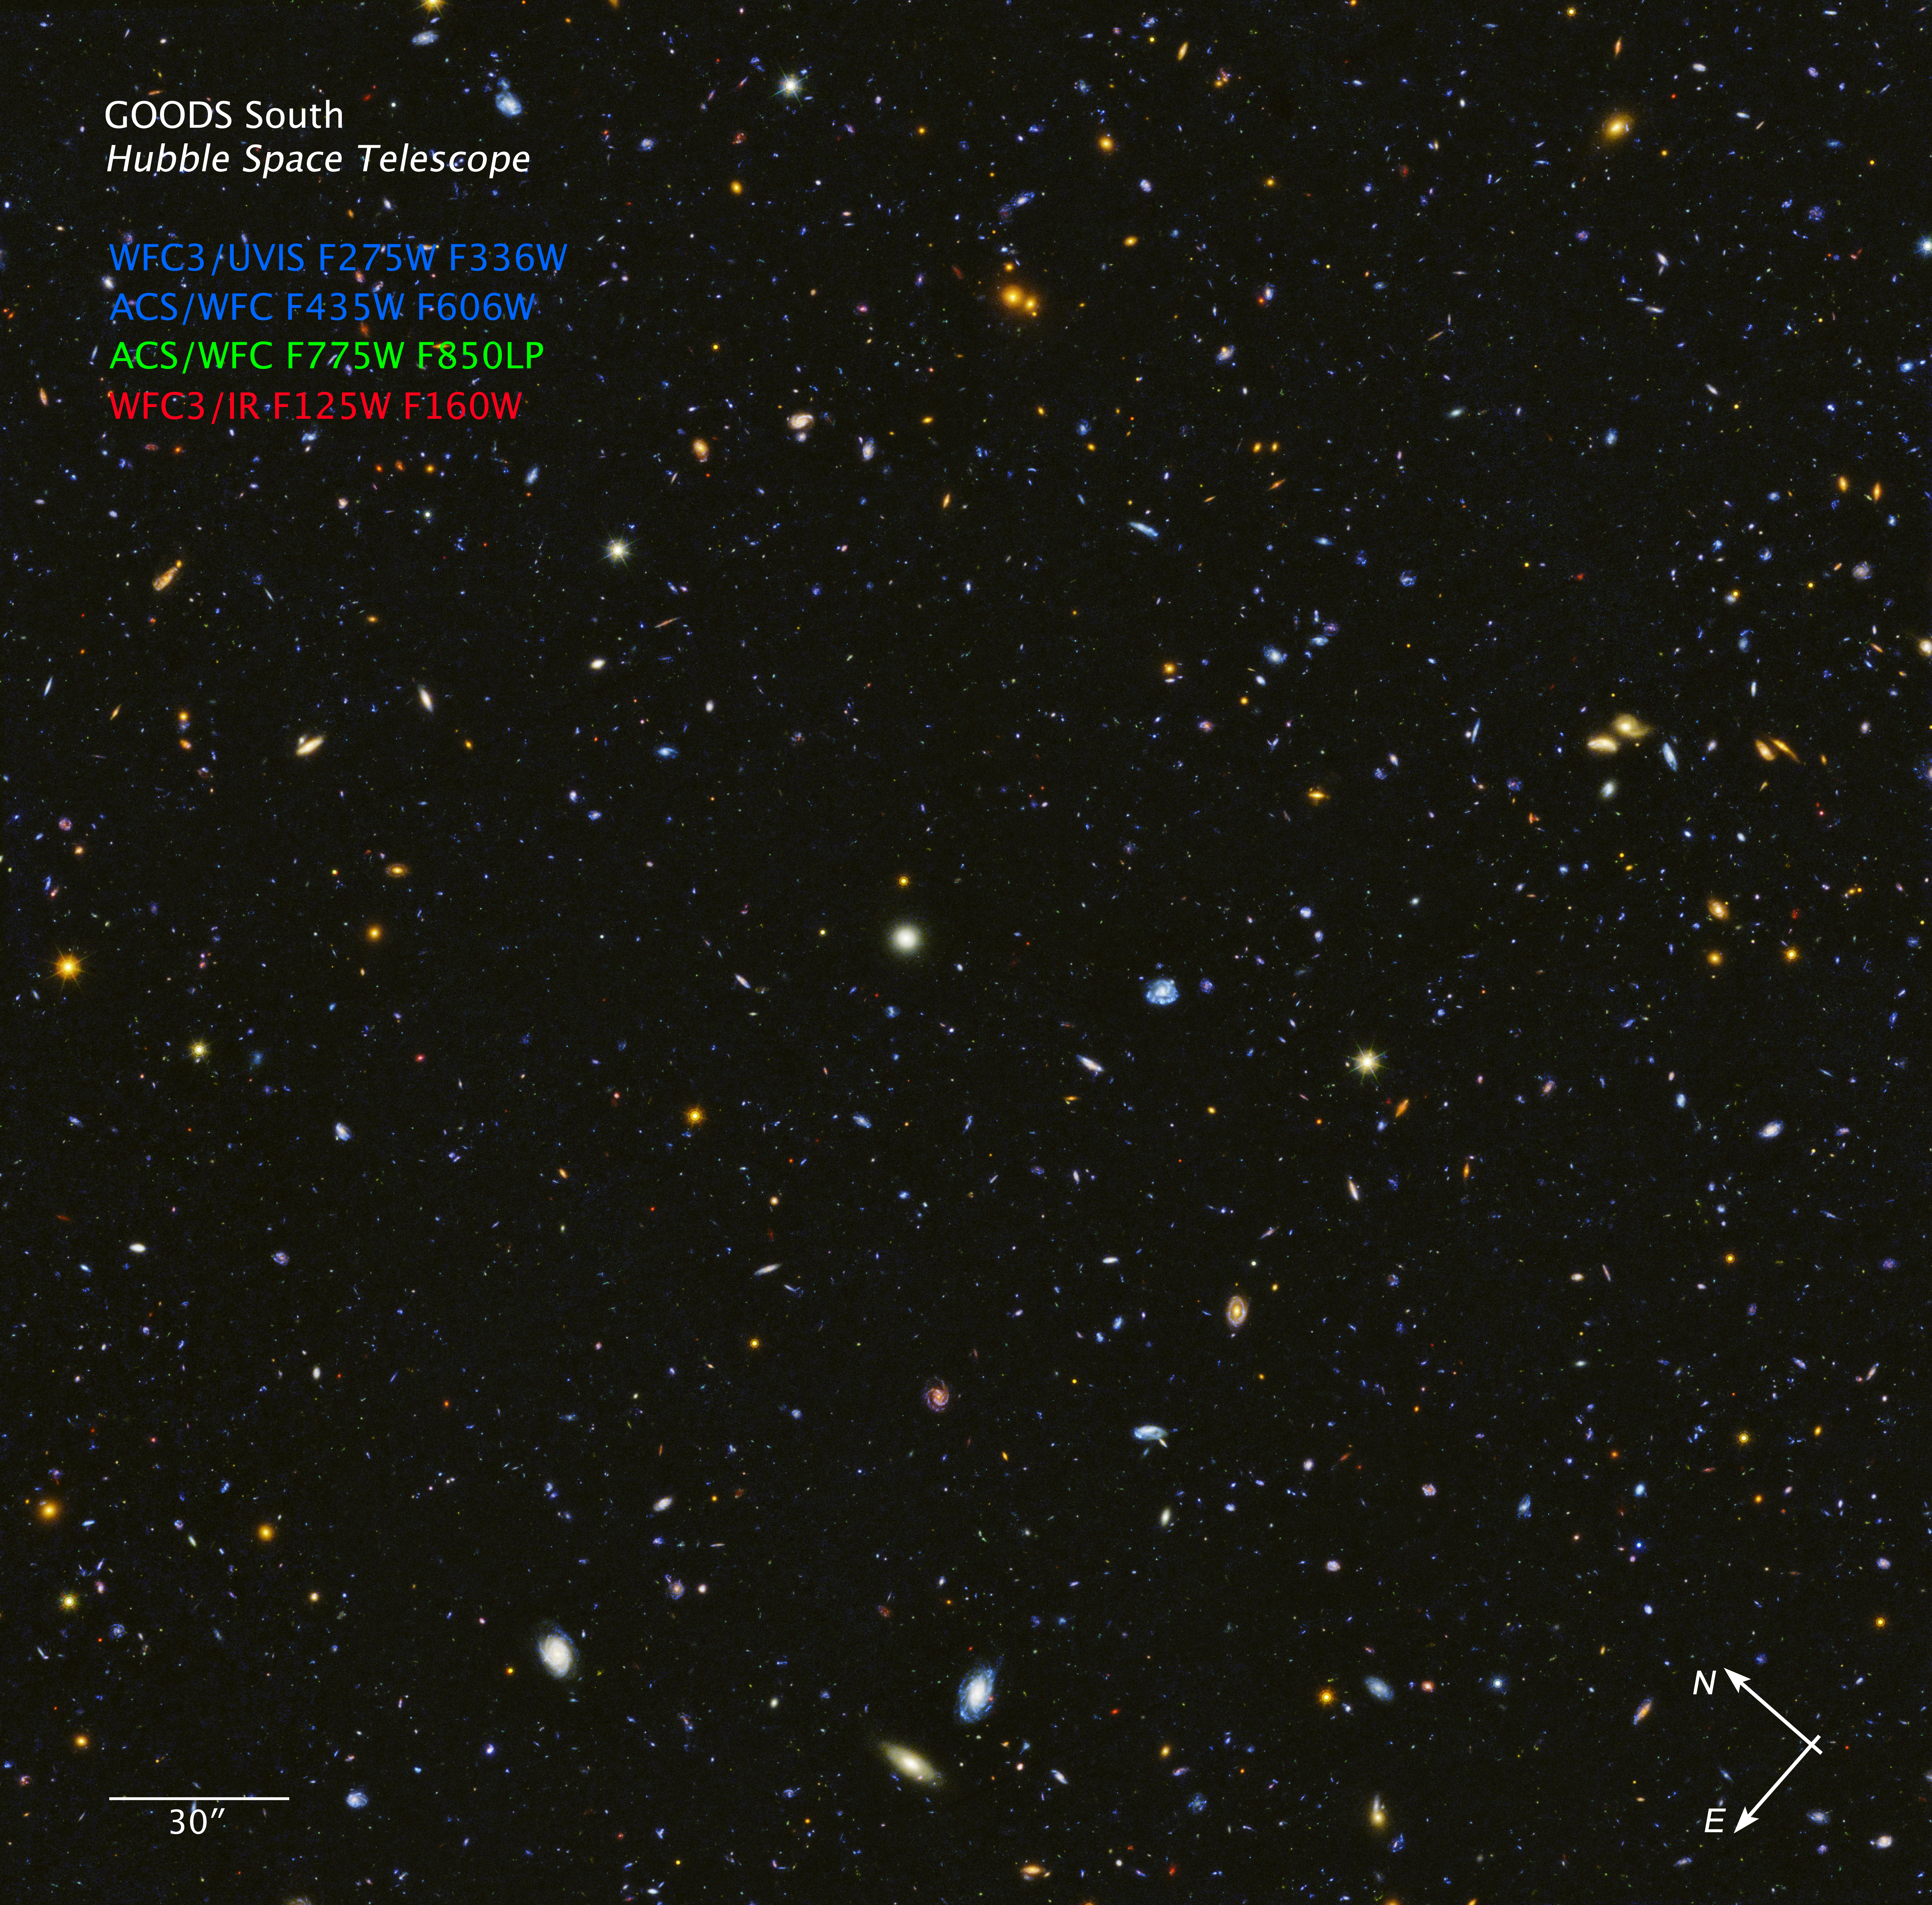

HDUV GOODS-South Field Compass Image

Object Name: HDUV GOODS South
Object Description: Deep field image
Instrument: ACS/WFC, WFC3/UVIS, WFC3/IR
Filters: WFC3/UVIS F275W, F336W, ACS/WFC F435W, F606W, F775W, F850LP, WFC3/IR F125W, F160W

These images are a composite of separate exposures acquired by the ACS and WFC3 instruments on the Hubble Space Telescope. Several filters were used to sample narrow wavelength ranges. The color results from assigning different hues (colors) to each monochromatic (grayscale) image associated with an individual filter. In this case, the assigned colors are: Blue: F275W, F336W, F435W, F606W Green: F775W, F850LP Red: F125W, F160W

Credit: NASA, ESA, P. Oesch (University of Geneva), and M. Montes (University of New South Wales)